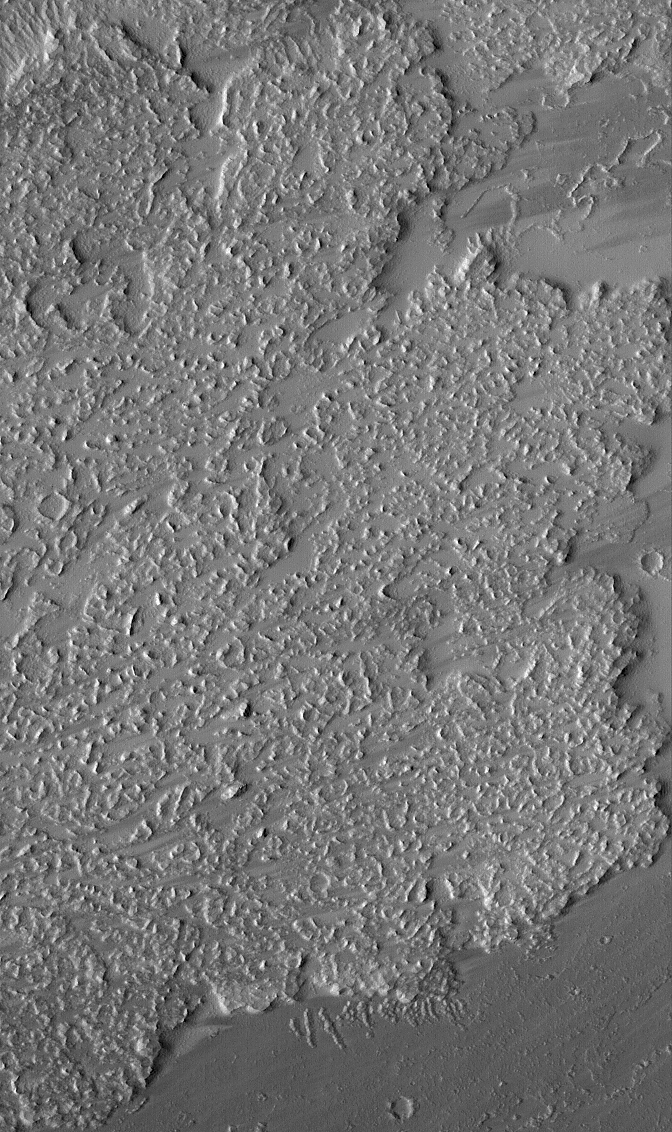

Lava Flow Front

1 May 2005
This Mars Global Surveyor (MGS) Mars Orbiter Camera (MOC) image shows the margins and front of a large lava flow located on the plains southeast of Ascraeus Mons in the Tharsis region. Tharsis is the site of the majority of martian volcanoes and lava flows. In this case, lava flowed from left (west) to right (east) and flowed no further east than the margins of the flow seen in this picture.

Location near: 5.4°N, 102.1°W
Image width: ~3 km (~1.9 mi)
Illumination from: upper left
Season: Northern Summer

Credit: NASA/JPL/Malin Space Science Systems